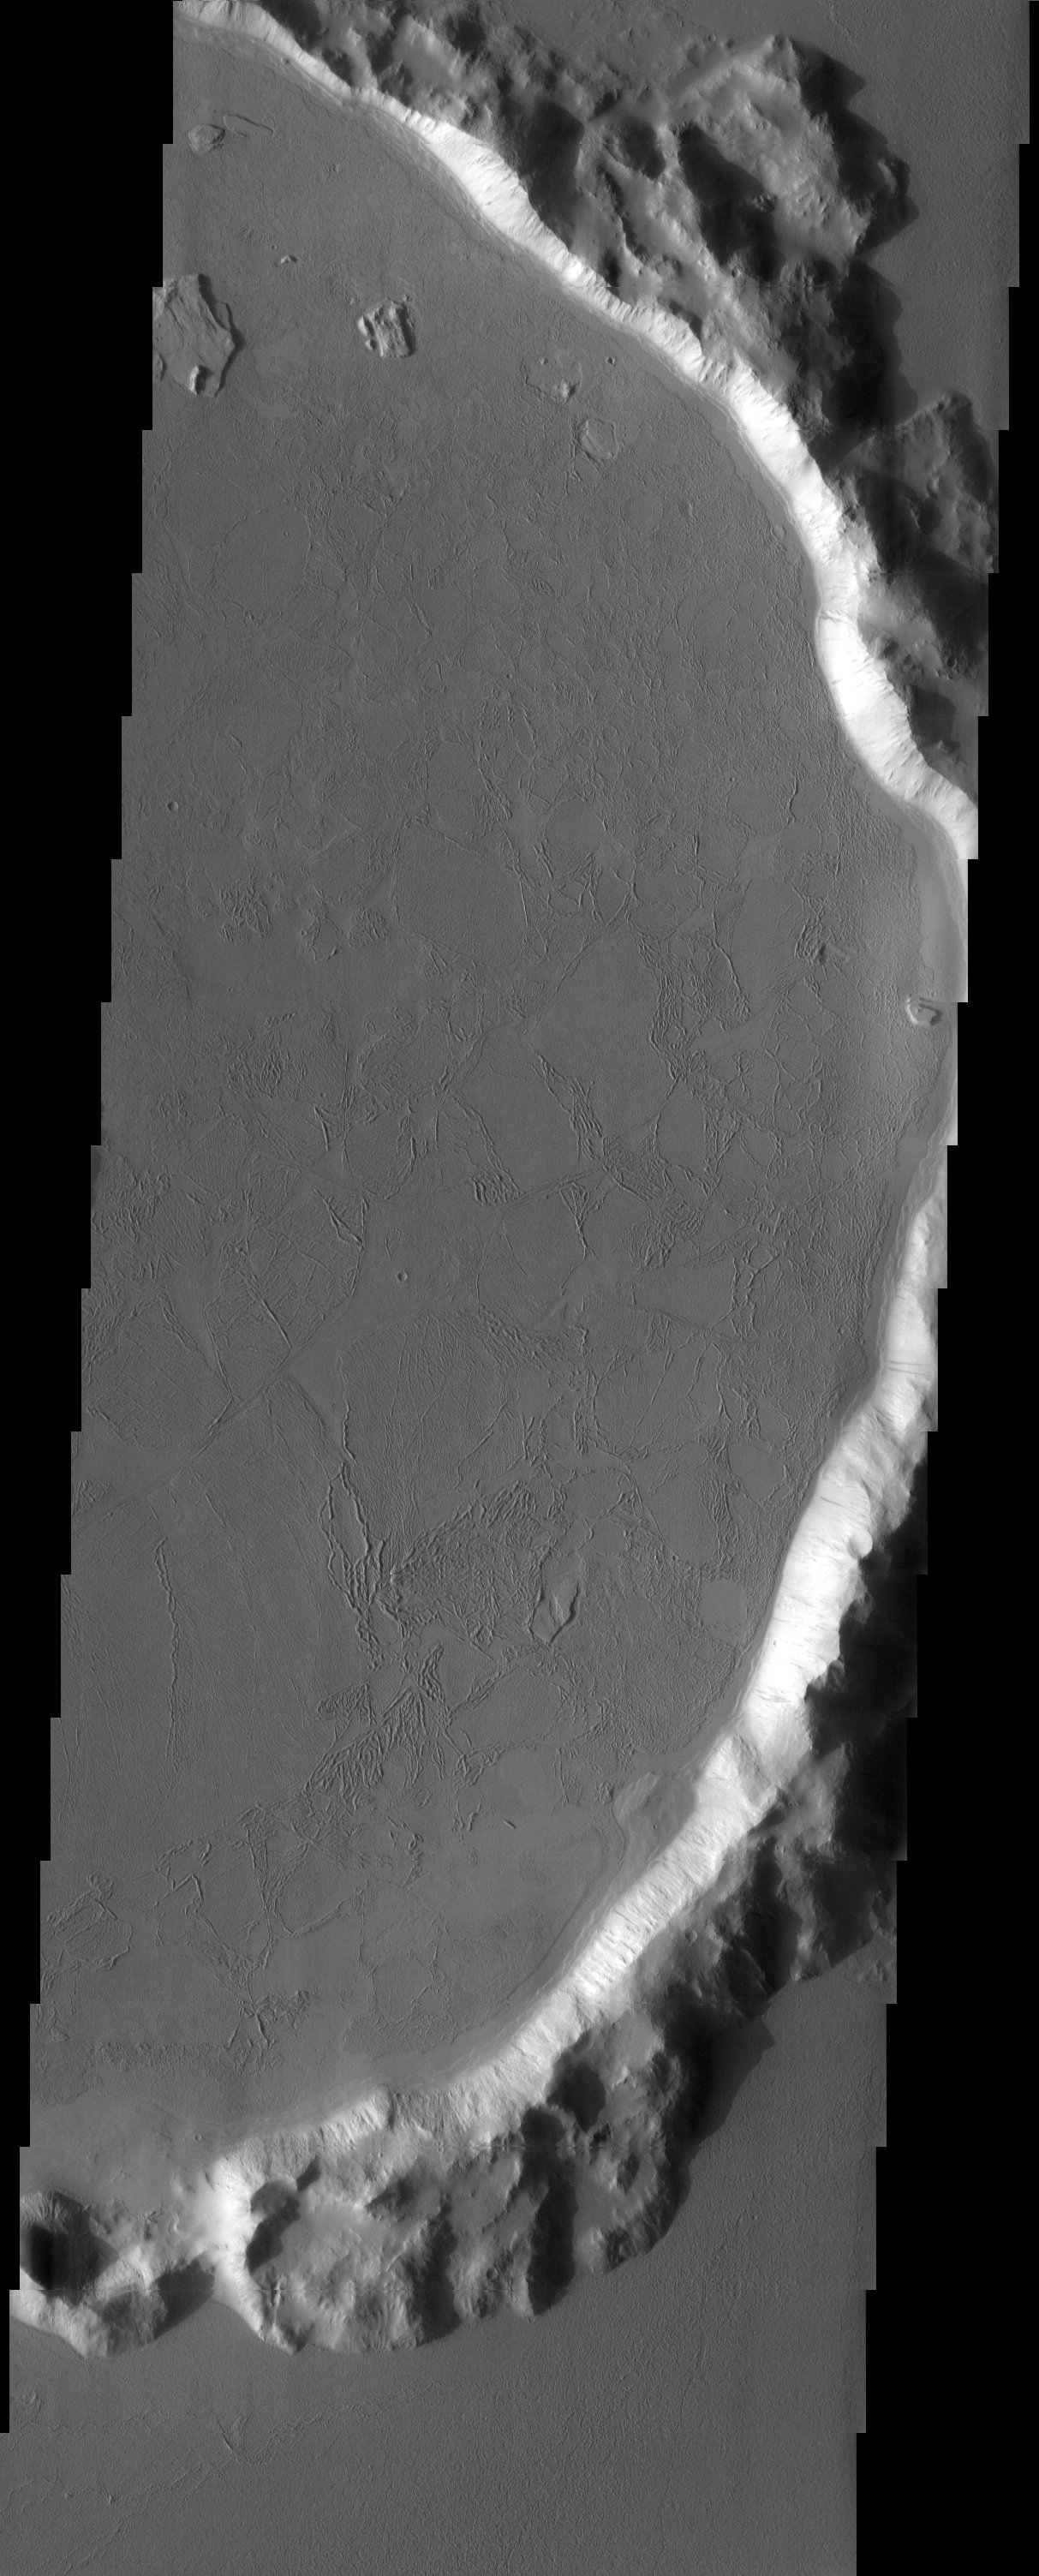

Western Amazonis Flow Features and Crater Interaction

Released 30 April 2003

The predominant feature in this THEMIS image is a large flooded crater. Are the flows lava or mud? Scientists don’t agree. Once again Mars has one up on us Earthbound humans!

Note: this THEMIS visual image has not been radiometrically nor geometrically calibrated for this preliminary release. An empirical correction has been performed to remove instrumental effects. A linear shift has been applied in the cross-track and down-track direction to approximate spacecraft and planetary motion. Fully calibrated and geometrically projected images will be released through the Planetary Data System in accordance with Project policies at a later time.

NASA’s Jet Propulsion Laboratory manages the 2001 Mars Odyssey mission for NASA’s Office of Space Science, Washington, D.C. The Thermal Emission Imaging System (THEMIS) was developed by Arizona State University, Tempe, in collaboration with Raytheon Santa Barbara Remote Sensing. The THEMIS investigation is led by Dr. Philip Christensen at Arizona State University. Lockheed Martin Astronautics, Denver, is the prime contractor for the Odyssey project, and developed and built the orbiter. Mission operations are conducted jointly from Lockheed Martin and from JPL, a division of the California Institute of Technology in Pasadena.

Image information: VIS instrument. Latitude 26.9, Longitude 191.1 East (168.9 West). 19 meter/pixel resolution.

Credit: NASA/JPL/Arizona State University